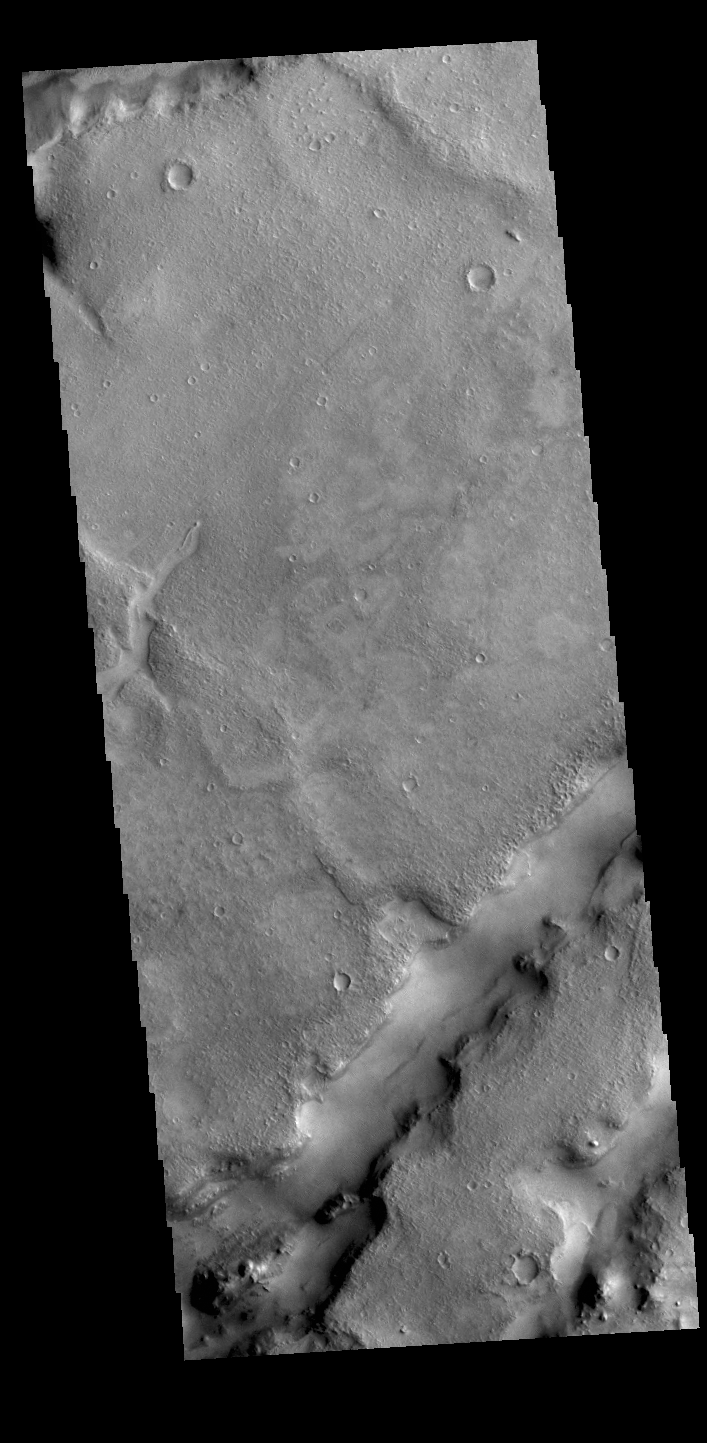

Nili Fossae

The linear depressions in today’s VIS image are part of Nili Fossae. Nili Fossae is a collection of curved faults and down-dropped blocks of crust between the faults called graben. The graben lie northeast of the large volcano Syrtis Major and northwest of the ancient impact basin Isidis Planitia. Graben are formed by extension of the crust and faulting. When large amounts of pressure or tension are applied to rocks on timescales that are fast enough that the rock cannot respond by deforming, the rock breaks along faults. In the case of a graben, two parallel faults are formed by extension of the crust and the rock in between the faults drops downward into the space created by the extension. The crustal deformation in this region was in response to the basin forming event that created Isidis Planitia. The Nili Fossae graben arc around the northwestern edge of the planitia. The graben occur in many different widths.

Credit: NASA/JPL-Caltech/ASU